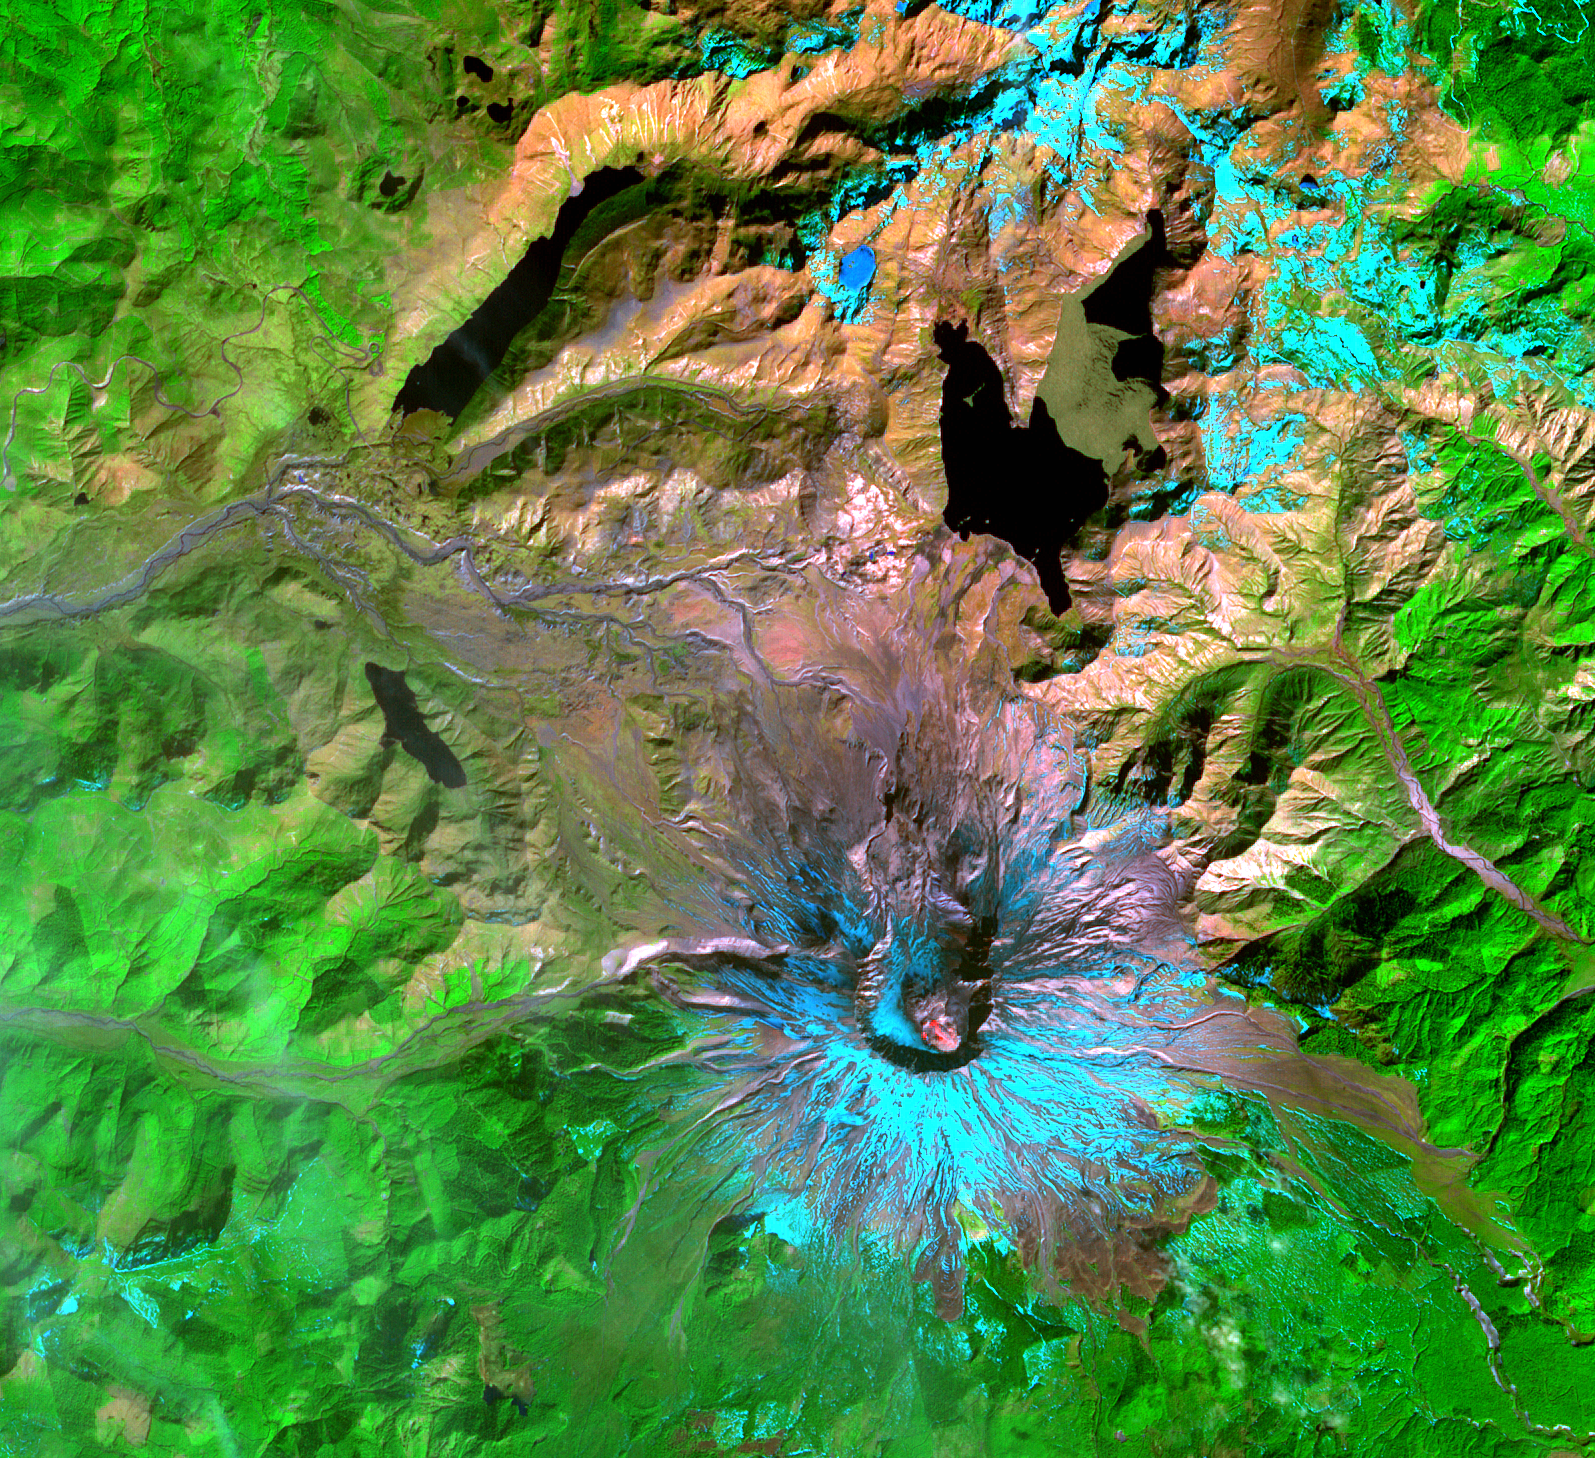

Mount St. Helens

This Advanced Spaceborne Thermal Emission and Reflection Radiometer (ASTER) image of Mount St. Helens was captured one week after the March 8, 2005, ash and steam eruption, the latest activity since the volcano’s reawakening in September 2004. The new lava dome in the southeast part of the crater is clearly visible, highlighted by red areas where ASTER’s infrared channels detected hot spots from incandescent lava. The new lava dome is 155 meters (500 feet) higher than the old lava dome, and still growing.

With its 14 spectral bands from the visible to the thermal infrared wavelength region, and its high spatial resolution of 15 to 90 meters (about 50 to 300 feet), ASTER images Earth to map and monitor the changing surface of our planet.

ASTER is one of five Earth-observing instruments launched December 18, 1999, on NASA’s Terra satellite. The instrument was built by Japan’s Ministry of Economy, Trade and Industry. A joint U.S./Japan science team is responsible for validation and calibration of the instrument and the data products.

The broad spectral coverage and high spectral resolution of ASTER provides scientists in numerous disciplines with critical information for surface mapping, and monitoring of dynamic conditions and temporal change. Example applications are: monitoring glacial advances and retreats; monitoring potentially active volcanoes; identifying crop stress; determining cloud morphology and physical properties; wetlands evaluation; thermal pollution monitoring; coral reef degradation; surface temperature mapping of soils and geology; and measuring surface heat balance.

The U.S. science team is located at NASA’s Jet Propulsion Laboratory, Pasadena, Calif. The Terra mission is part of NASA’s Science Mission Directorate.

Size: 21.9 by 24.4 kilometers (13.6 by 15.1 miles)
Location: 46.2 degrees North latitude, 122.2 degrees West longitude
Orientation: North at top
Image Data: ASTER bands 8, 3, and 1
Original Data Resolution: 15 meters (49.2 feet)
Dates Acquired: March 15, 2005

Credit: NASA/GSFC/METI/ERSDAC/JAROS, and U.S./Japan ASTER Science Team